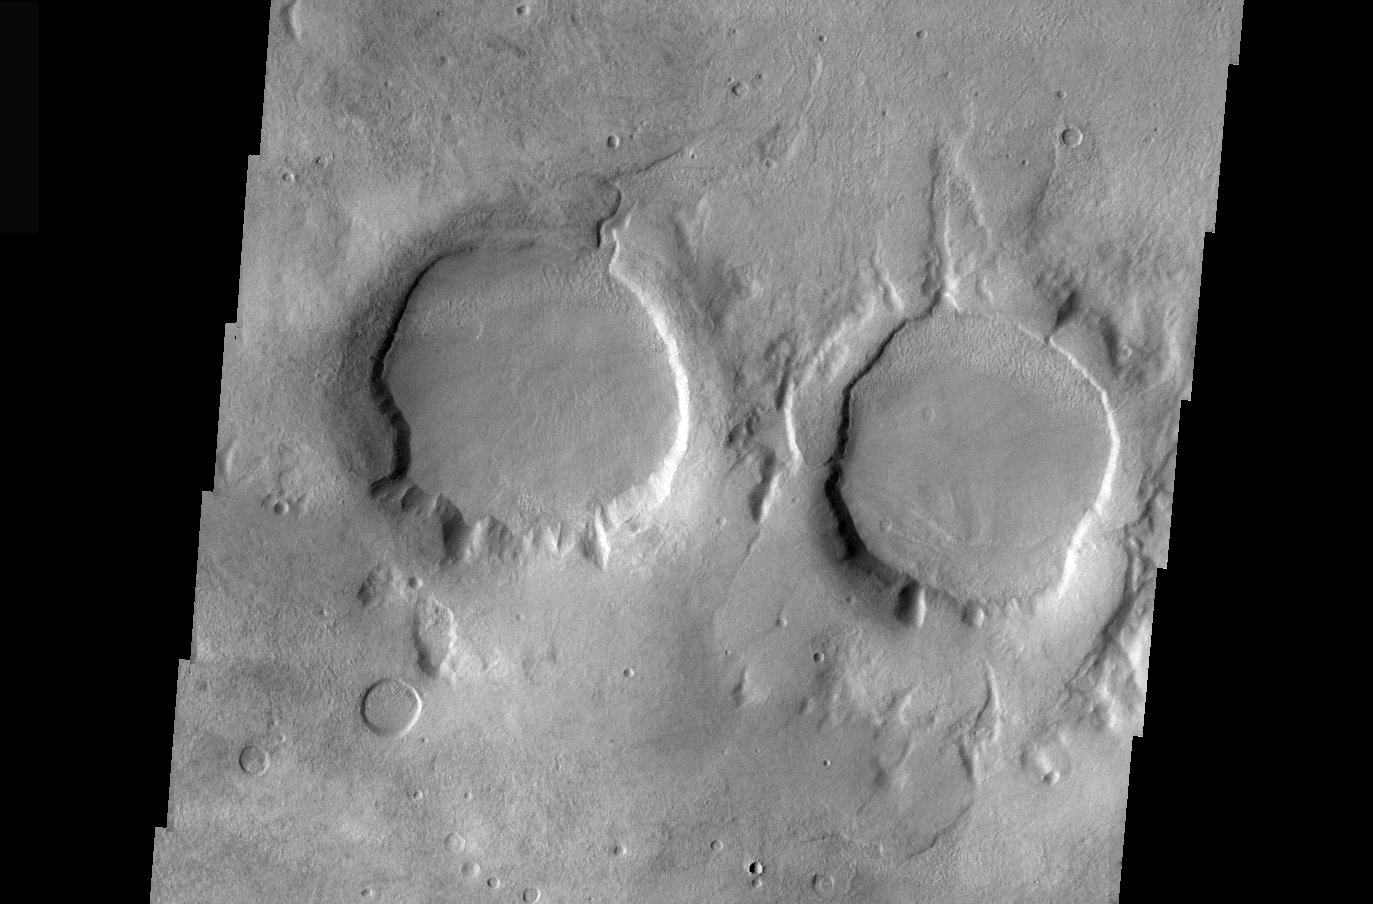

THEMIS Images as Art #32

Welcome to the second annual THEMIS ART MONTH. From Jan. 31 through March 4 we will be showcasing images for their aesthetic value, rather than their science content. Portions of these images resemble things in our everyday lives, from animals to letters of the alphabet. We hope you enjoy our fanciful look at Mars!

The eyes of Mars are upon you! Or perhaps they’re looking at you with binoculars, or maybe even starting up a two-ring circus?

Note: this THEMIS visual image has not been radiometrically nor geometrically calibrated for this preliminary release. An empirical correction has been performed to remove instrumental effects. A linear shift has been applied in the cross-track and down-track direction to approximate spacecraft and planetary motion. Fully calibrated and geometrically projected images will be released through the Planetary Data System in accordance with Project policies at a later time.

NASA’s Jet Propulsion Laboratory manages the 2001 Mars Odyssey mission for NASA’s Office of Space Science, Washington, D.C. The Thermal Emission Imaging System (THEMIS) was developed by Arizona State University, Tempe, in collaboration with Raytheon Santa Barbara Remote Sensing. The THEMIS investigation is led by Dr. Philip Christensen at Arizona State University. Lockheed Martin Astronautics, Denver, is the prime contractor for the Odyssey project, and developed and built the orbiter. Mission operations are conducted jointly from Lockheed Martin and from JPL, a division of the California Institute of Technology in Pasadena.

Credit: NASA/JPL/Arizona State University